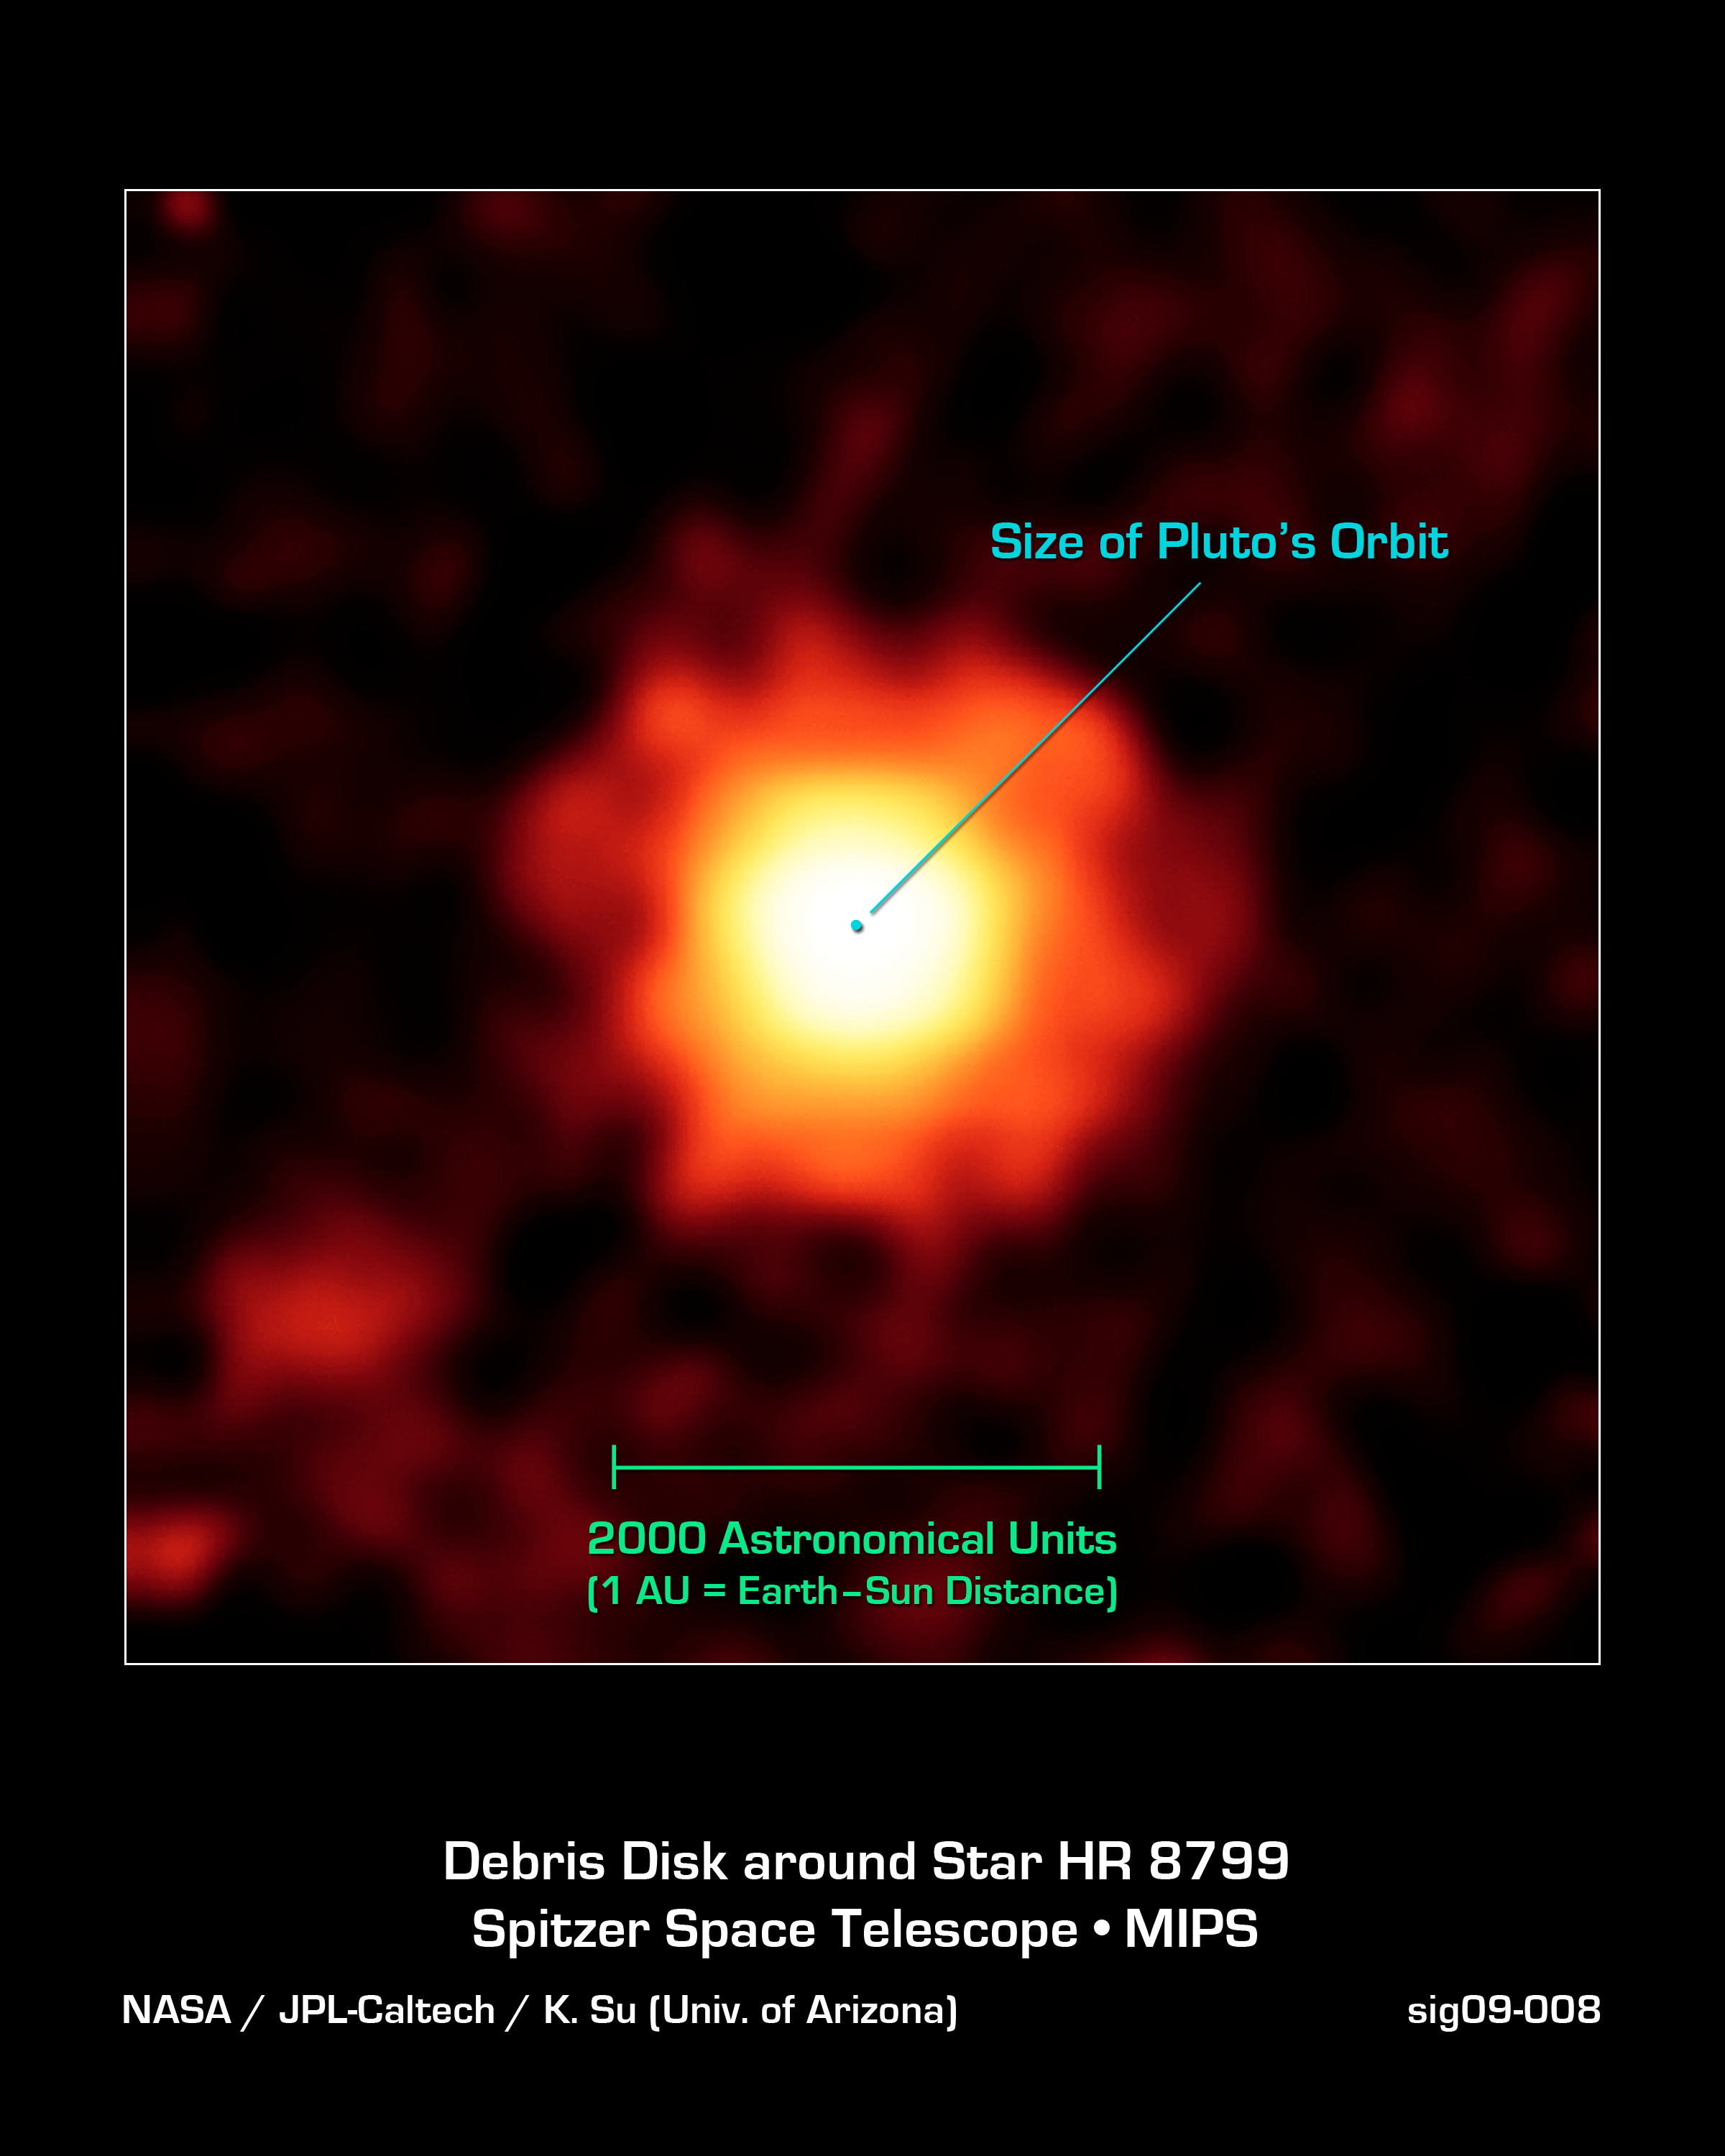

A Picture of Unsettled Planetary Youth

NASA's Spitzer Space Telescope captured this infrared image of a giant halo of very fine dust around the young star HR 8799, located 129 light-years away in the constellation Pegasus. The brightest parts of this dust cloud (yellow-white) likely come from the outer cold disk similar to our own Kuiper belt (beyond Neptune's orbit). The huge extended dust halo is seen as orange-red.

Astronomers think that the three large planets known to orbit the star are disturbing small comet-like bodies, causing them to collide and kick up dust. The extended dust halo has a diameter of about 2,000 astronomical units, or 2,000 times the distance between Earth and the sun. For reference, the size of Pluto's orbit is tiny by comparison, with a diameter of about 80 astronomical units.

This image was captured by Spitzer's multiband imaging photometer at an infrared wavelength of 70 microns in Jan. 2009.

Credit: NASA/JPL-Caltech/K. Su (Univ. of Arizona)